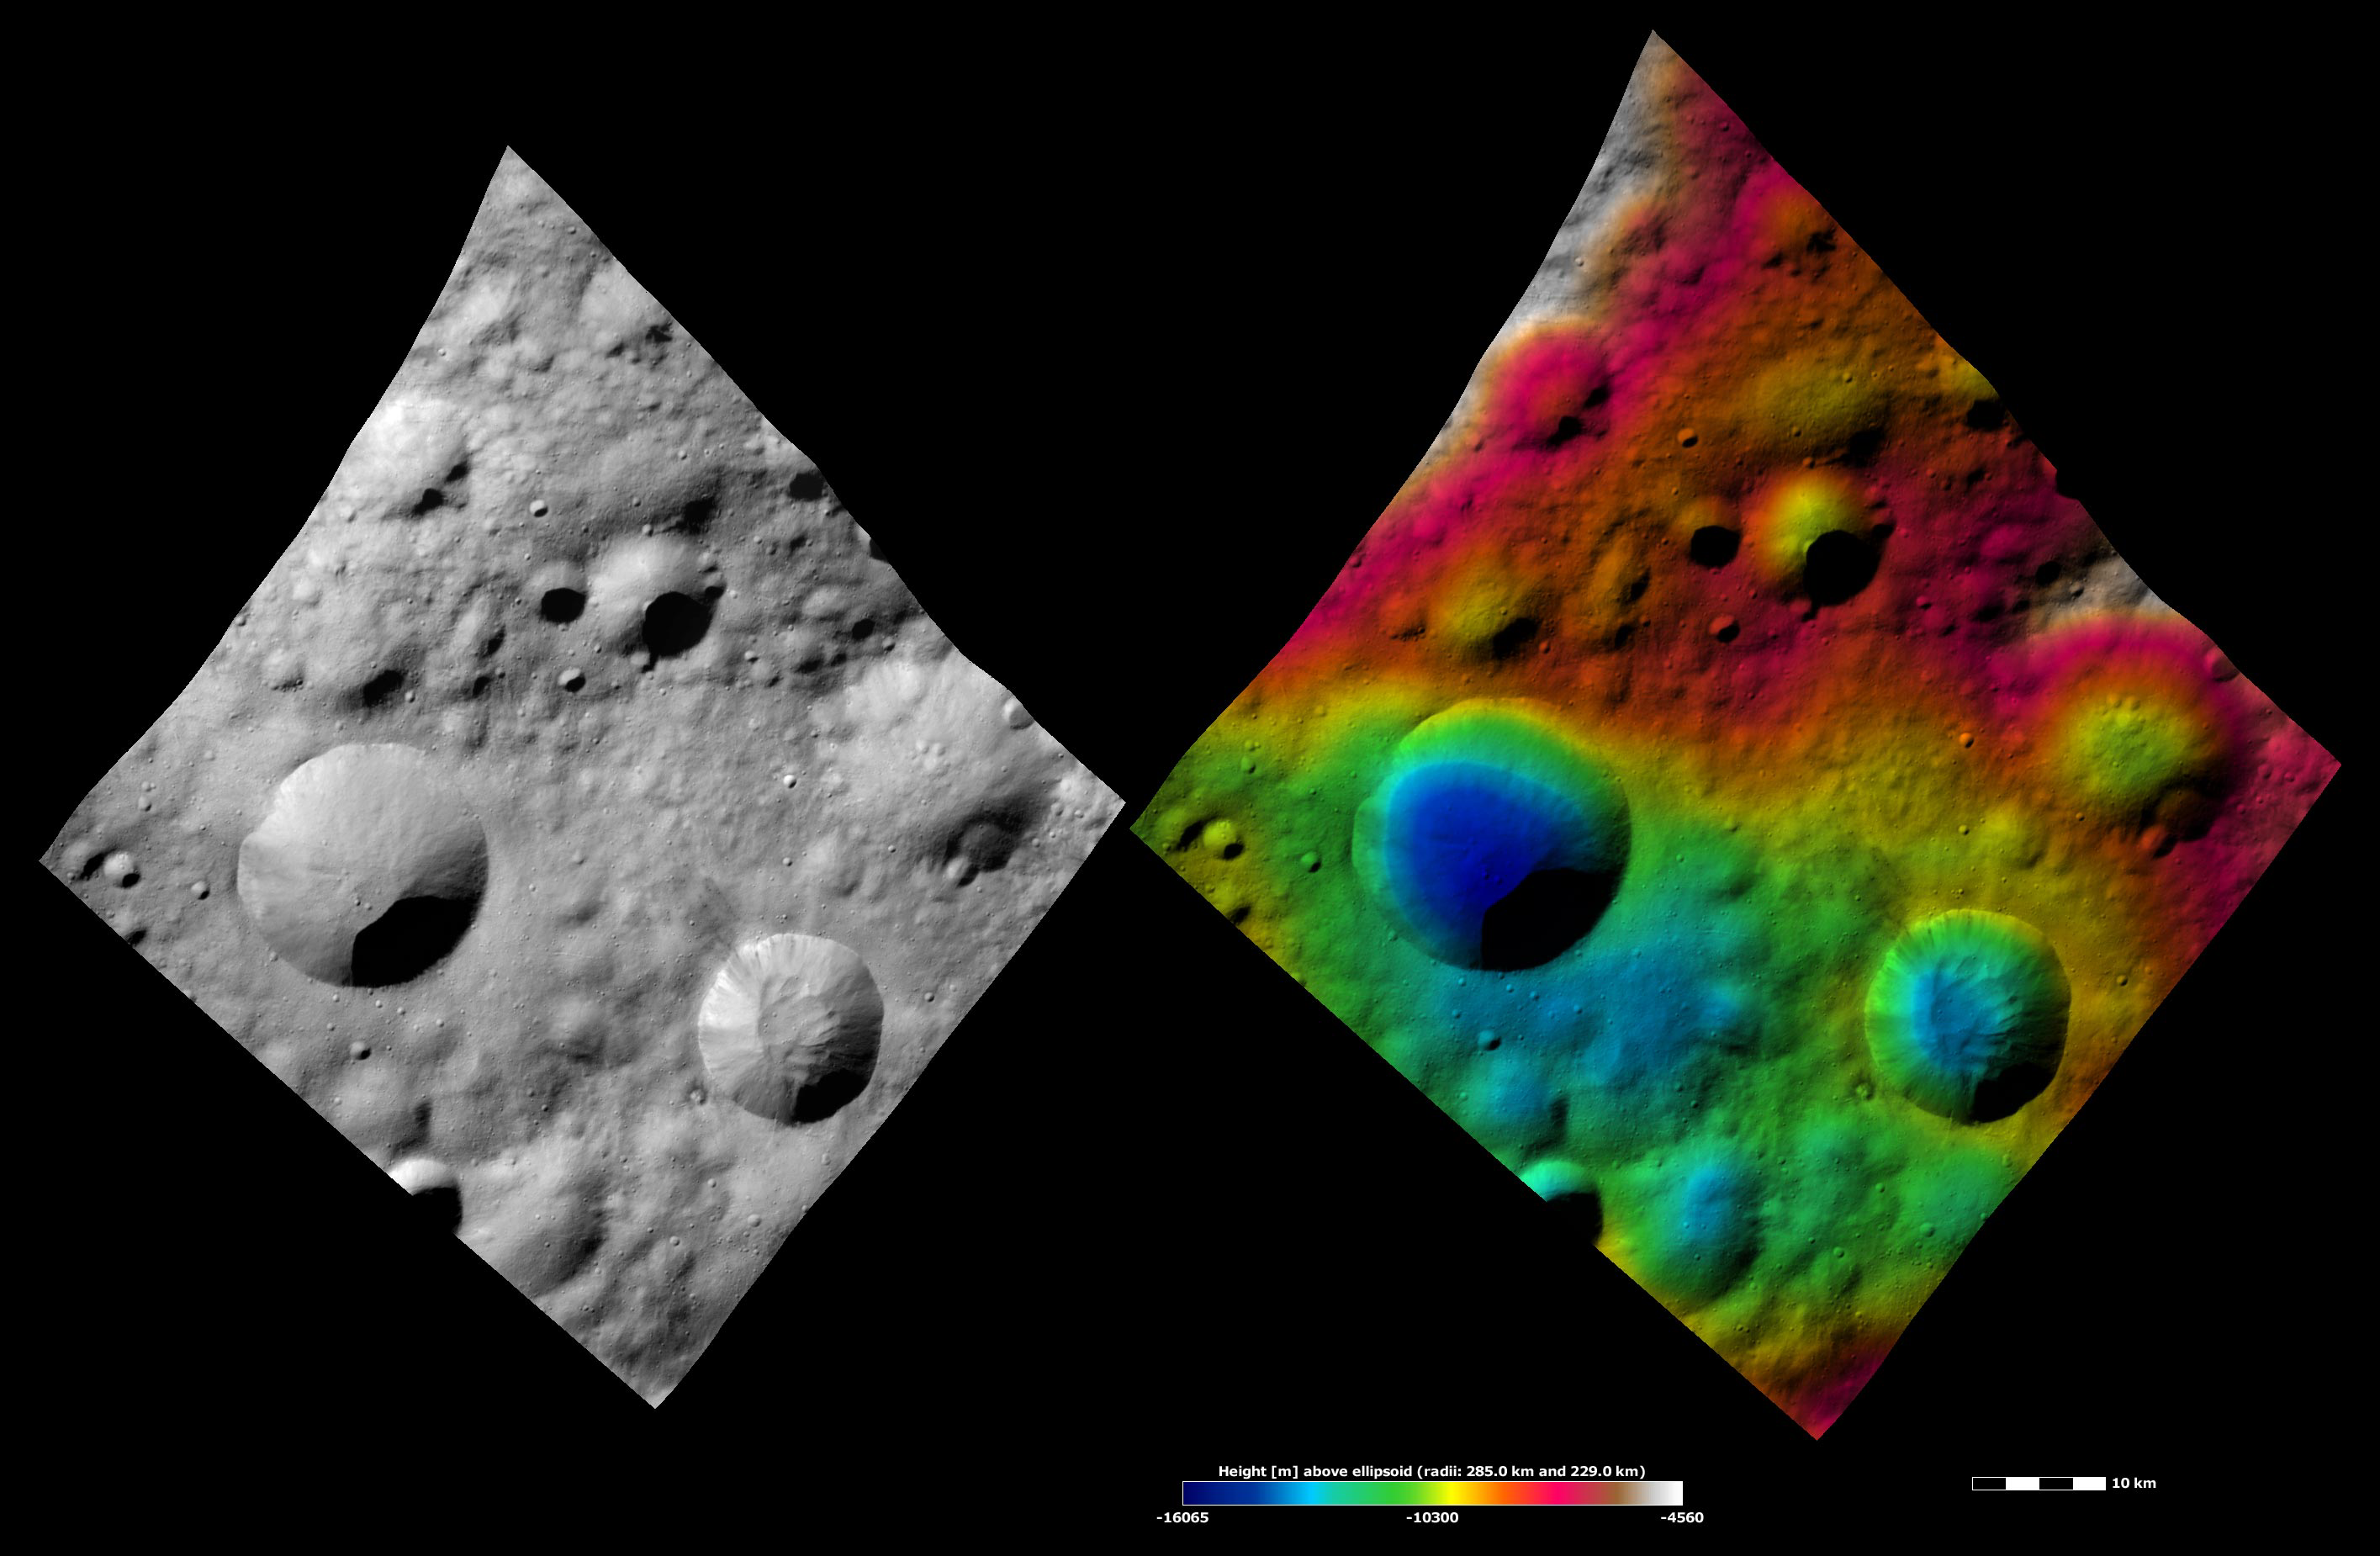

Apparent Brightness and Topography Images of Publicia Crater

The left-hand image is a Dawn FC (framing camera) image, which shows the apparent brightness of Vesta’s surface. The right-hand image is based on this apparent brightness image, which has had a color-coded height representation of the topography overlain onto it. The topography is calculated from a set of images that were observed from different viewing directions, which allows stereo reconstruction. The various colors correspond to the height of the area. The white and red areas in the topography image are the highest areas and the blue areas are the lowest areas. Publicia crater is the large, sharp rimmed crater in the bottom right of the image. Publicia is bowl shaped, which can be seen in the topography image. There is a large mound of material in the center of the crater. This material was probably deposited here after Vesta’s gravity caused it to slump down the crater walls to the center, which is the crater’s lowest point. A number of small impact craters have formed on this material. The apparent brightness image shows that there is a fine-scale intermingling of bright and dark material around the rim of Publicia crater.

These images are located in Vesta’s Lucaria Tholus quadrangle, in Vesta’s northern hemisphere. NASA’s Dawn spacecraft obtained the apparent brightness image with its framing camera on Oct. 14, 2011. This image was taken through the camera’s clear filter. The distance to the surface of Vesta is 700 kilometers (435 miles) and the image has a resolution of about 70 meters (230 feet) per pixel. This image was acquired during the HAMO (high-altitude mapping orbit) phase of the mission. These images are lambert-azimuthal map projected.

The Dawn mission to Vesta and Ceres is managed by NASA’s Jet Propulsion Laboratory, a division of the California Institute of Technology in Pasadena, for NASA’s Science Mission Directorate, Washington D.C. UCLA is responsible for overall Dawn mission science. The Dawn framing cameras have been developed and built under the leadership of the Max Planck Institute for Solar System Research, Katlenburg-Lindau, Germany, with significant contributions by DLR German Aerospace Center, Institute of Planetary Research, Berlin, and in coordination with the Institute of Computer and Communication Network Engineering, Braunschweig. The framing camera project is funded by the Max Planck Society, DLR, and NASA/JPL.

Credit: NASA/JPL-Caltech/UCLA/MPS/DLR/IDA